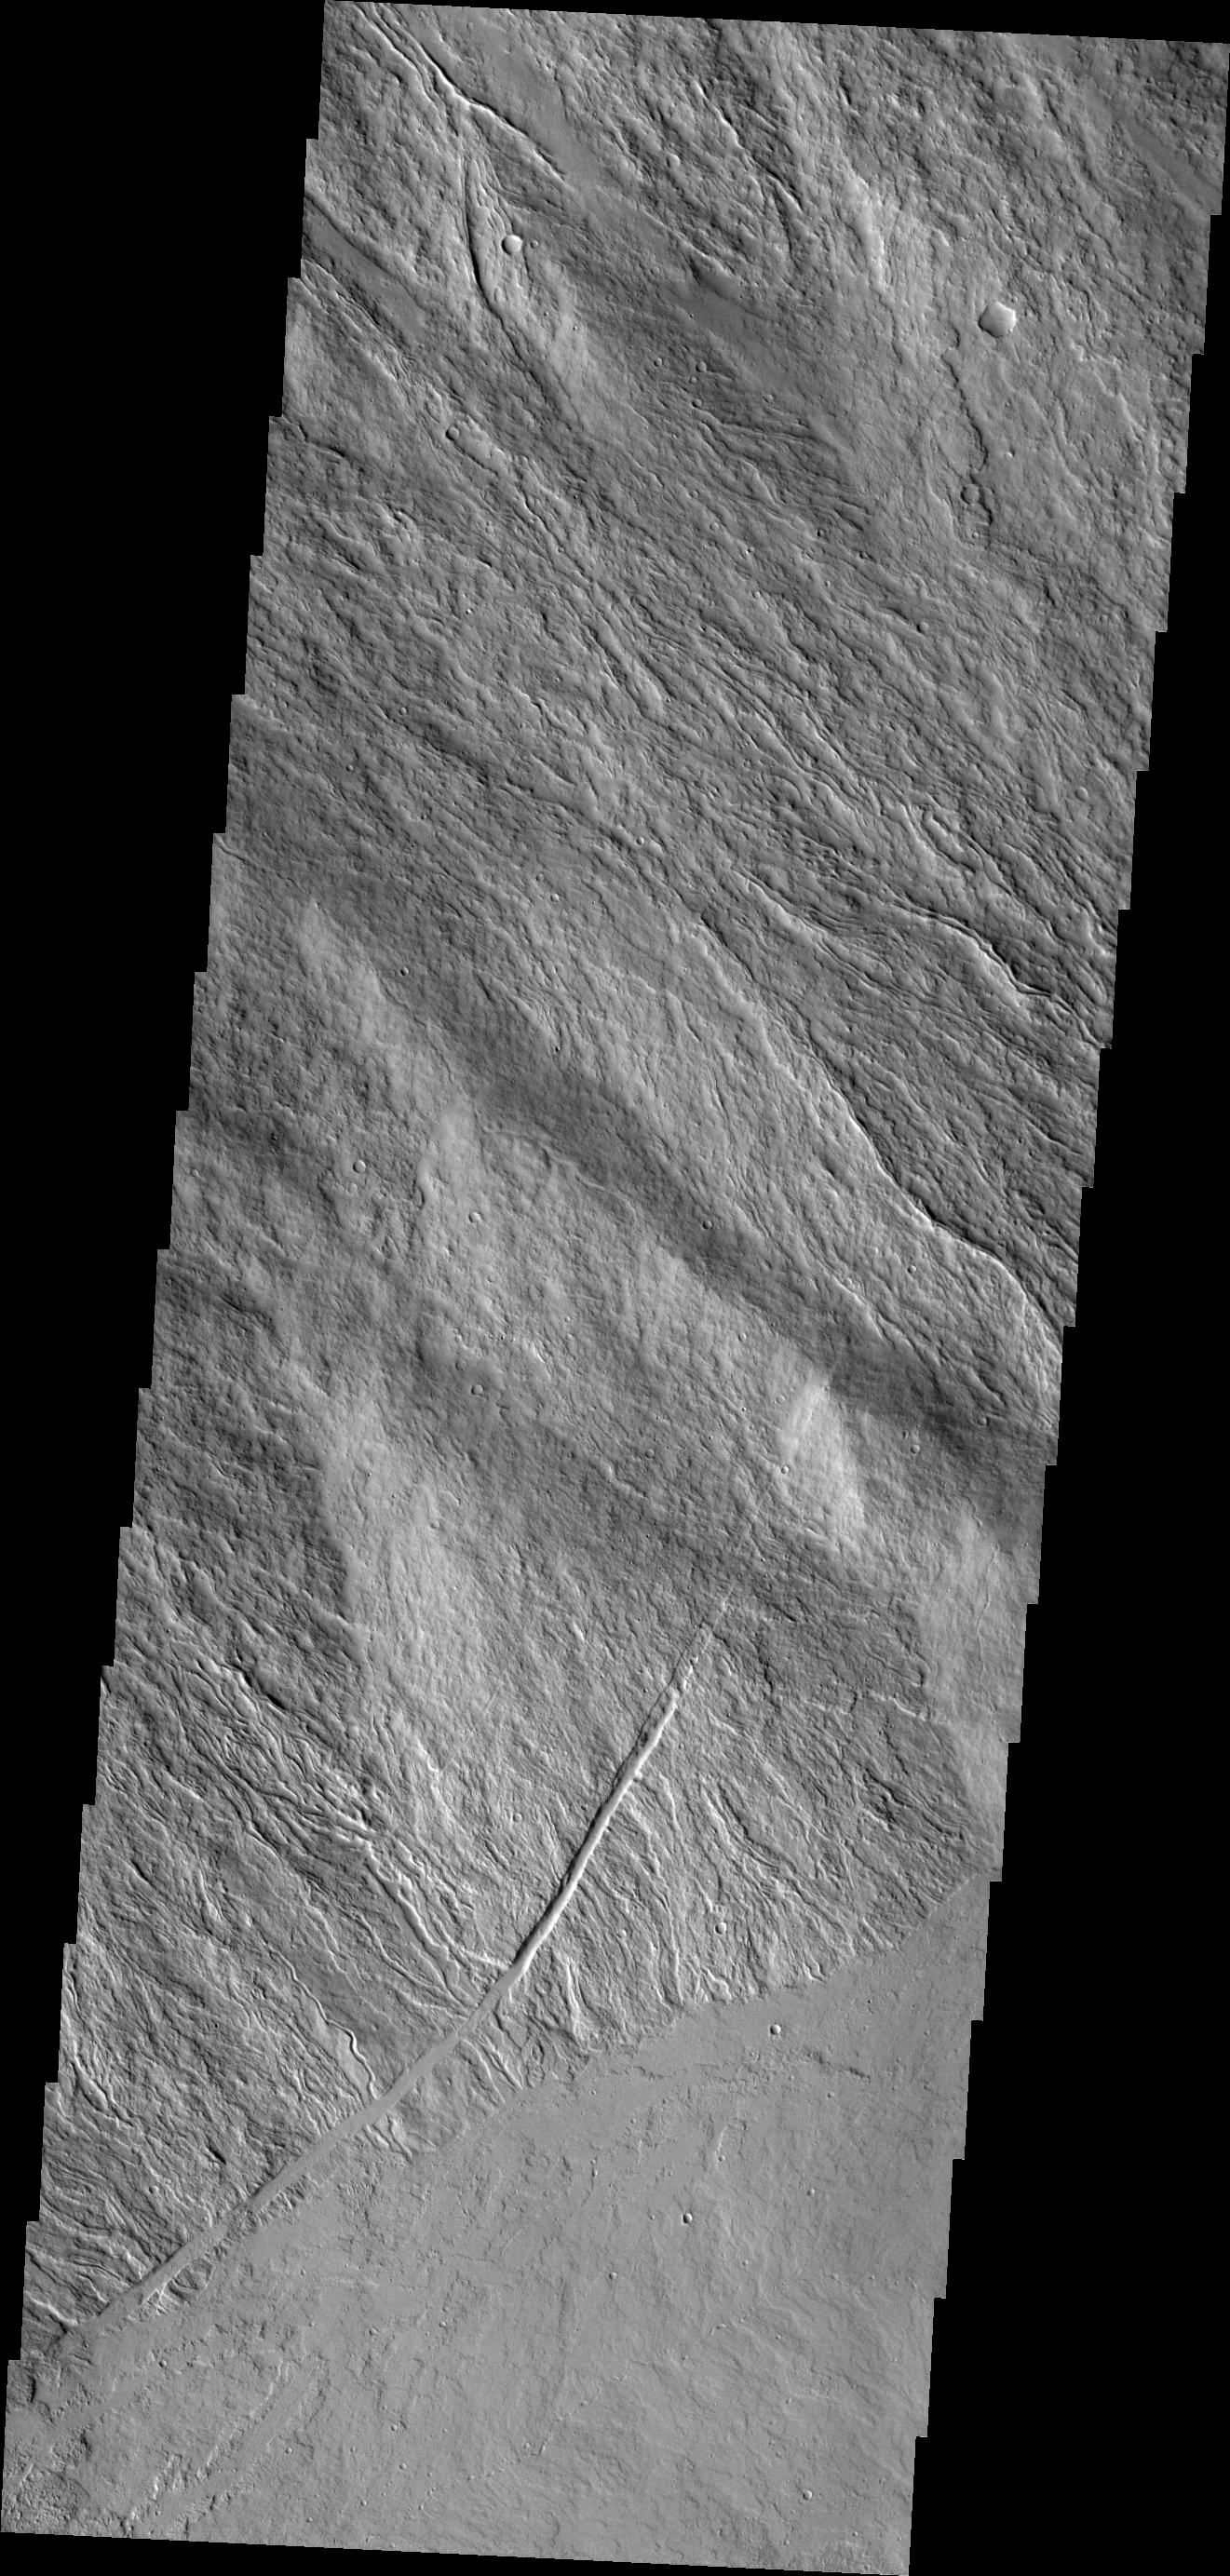

Investigating Mars: Ascraeus Mons

Looking again at the southeastern flank of the volcano the narrow nature of the flows are visible. Given the steep sides of the volcano, flows from the summit run as narrow “rivers” down the flank. The flows spread out into wider units when they encounter the flatter plains surrounding the volcano.

The Odyssey spacecraft has spent over 15 years in orbit around Mars, circling the planet more than 69000 times. It holds the record for longest working spacecraft at Mars. THEMIS, the IR/VIS camera system, has collected data for the entire mission and provides images covering all seasons and lighting conditions. Over the years many features of interest have received repeated imaging, building up a suite of images covering the entire feature. From the deepest chasma to the tallest volcano, individual dunes inside craters and dune fields that encircle the north pole, channels carved by water and lava, and a variety of other feature, THEMIS has imaged them all. For the next several months the image of the day will focus on the Tharsis volcanoes, the various chasmata of Valles Marineris, and the major dunes fields. We hope you enjoy these images!

Credit: NASA/JPL-Caltech/ASU